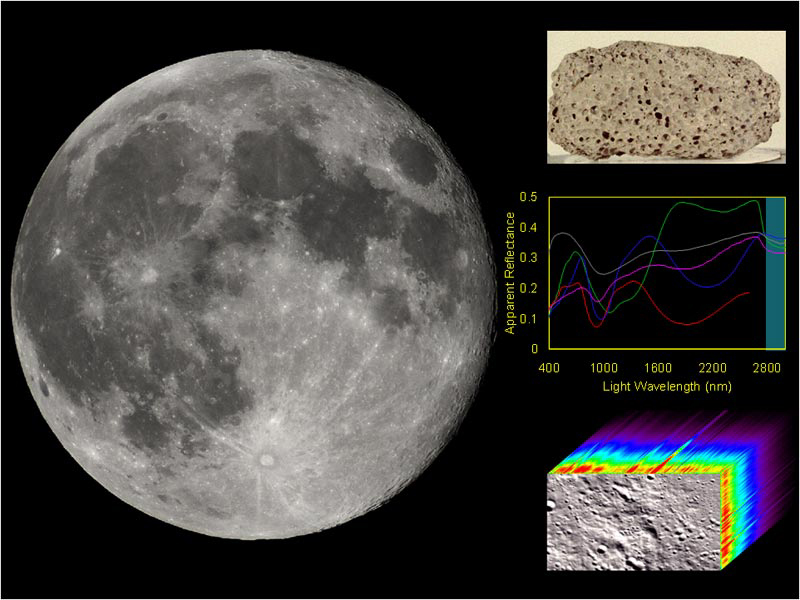

Mapping the Moon, Point by Point

The science objective of NASA’s Moon Mineralogy Mapper on board the Indian Space Research Organization’s Chandrayaan-1 spacecraft is to map the composition of the moon and address scientific hypotheses with this information. The moon is comprised of rocks and soil, which have different reflected light, or spectral, signatures depending on their composition. Mapping the composition of the moon requires an imaging spectrometer instrument that measures the spectral signature for every point in an image.

Credit: NASA/JPL-Caltech